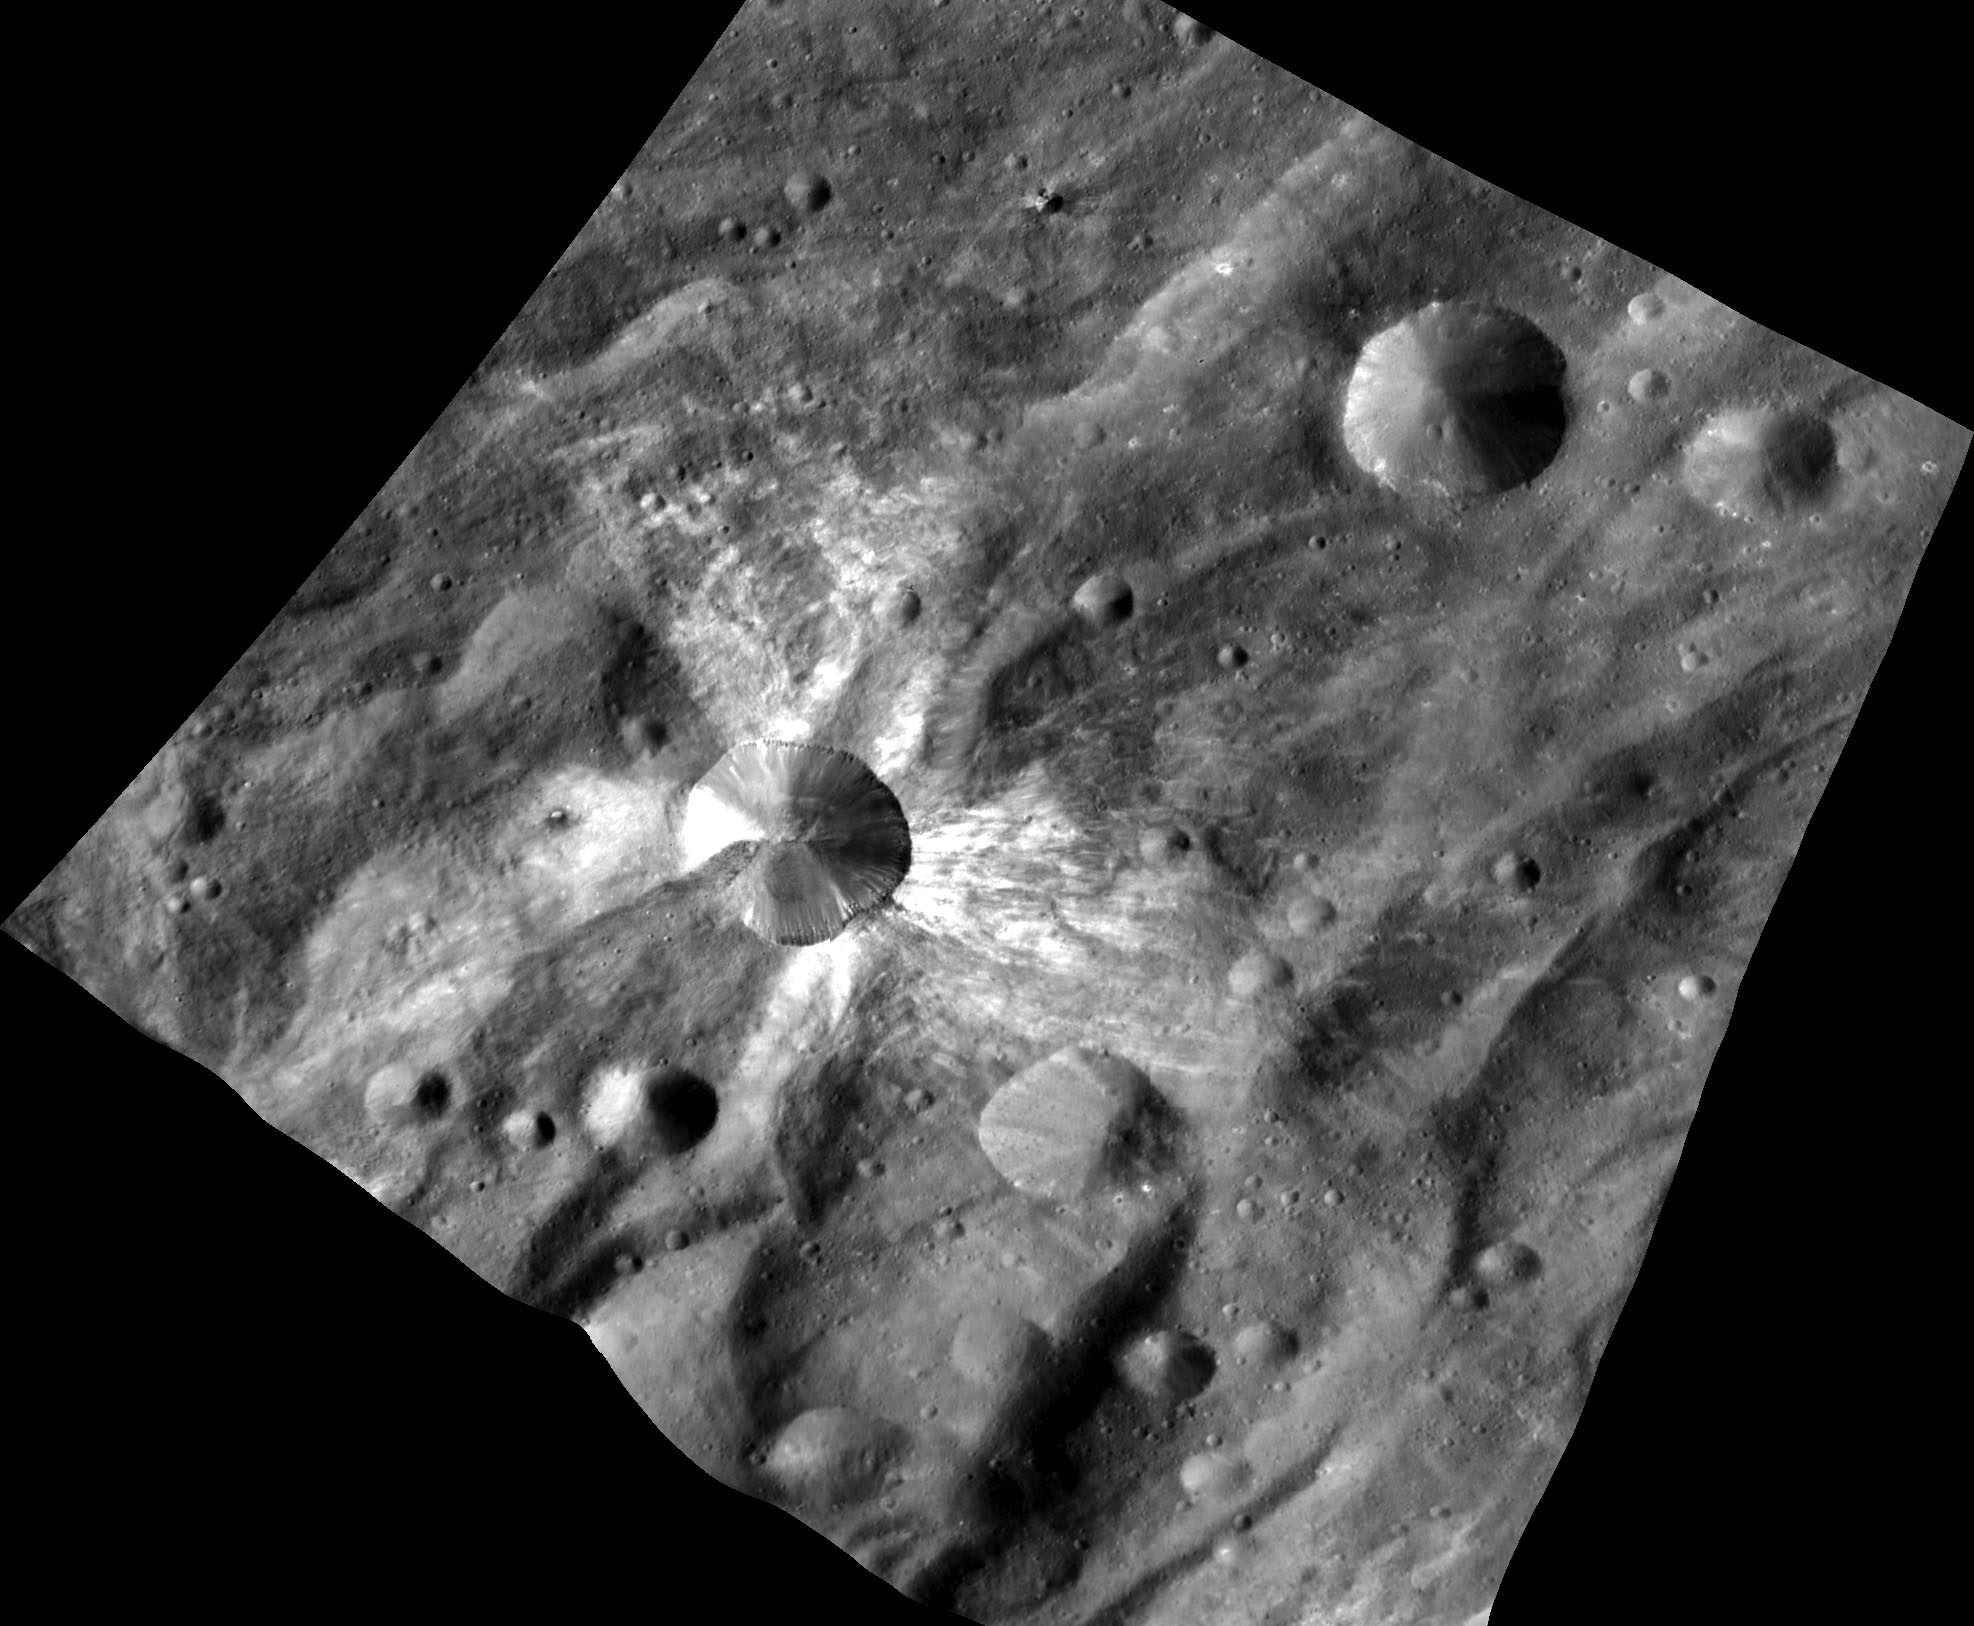

Fresh and Bright Canuleia

This image from NASA’s Dawn spacecraft features the distinctive crater Canuleia on the giant asteroid Vesta. Canuleia, about 6 miles (10 kilometers) in diameter, is distinguished by the rays of bright material that streak out from it. There is also a more subdued unnamed crater of about the same size to the northeast. A comparison of these two craters illustrates how freshly excavated materials on Vesta appear quite different from background soils.

The image was taken by Dawn’s framing camera on Oct. 20, 2011, from an altitude of about 420 miles (680 kilometers).

The Dawn mission to the asteroids Vesta and Ceres is managed by NASA’s Jet Propulsion Laboratory, a division of the California Institute of Technology in Pasadena, for NASA’s Science Mission Directorate, Washington. Dawn is a project of the directorate’s Discovery Program, managed by NASA’s Marshall Space Flight Center in Huntsville, Ala. UCLA is responsible for overall Dawn mission science. The Dawn Framing Cameras have been developed and built under the leadership of the Max Planck Institute for Solar System Research, Katlenburg-Lindau, Germany, with significant contributions by DLR German Aerospace Center, Institute of Planetary Research, Berlin, and in coordination with the Institute of Computer and Communication Network Engineering, Braunschweig. The framing camera project is funded by the Max Planck Society, DLR, and NASA/JPL-Caltech.

Credit: NASA/JPL-Caltech/UCLA/MPS/DLR/PSI/Brown